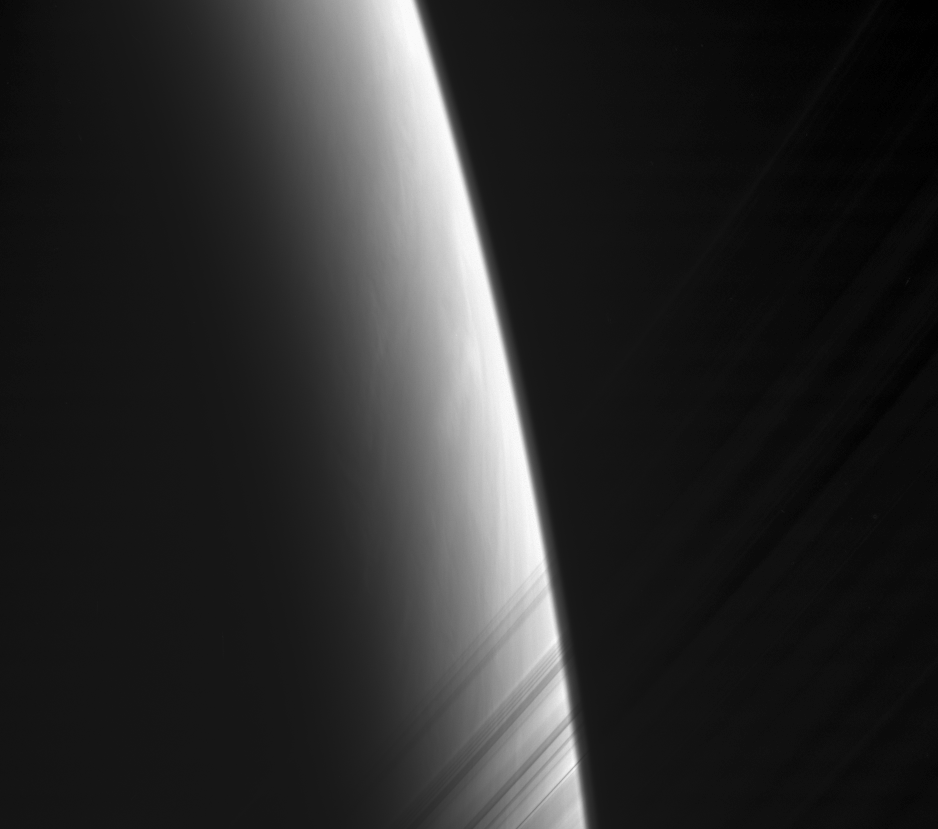

Toward Morning

The Cassini spacecraft looks toward daybreak on Saturn through the delicate strands of the C ring. Some structure and contrast is visible in the clouds far below.

This view looks toward the unlit side of the rings from about 18 degrees above the ringplane.

The image was taken with the Cassini spacecraft narrow-angle camera using a spectral filter sensitive to wavelengths of infrared light centered at 862 nanometers. The view was acquired on Nov. 4, 2006 at a distance of approximately 1.7 million kilometers (1 million miles) from Saturn and at a Sun-Saturn-spacecraft, or phase, angle of 162 degrees. Image scale is 10 kilometers (6 miles) per pixel.

The Cassini-Huygens mission is a cooperative project of NASA, the European Space Agency and the Italian Space Agency. The Jet Propulsion Laboratory, a division of the California Institute of Technology in Pasadena, manages the mission for NASA’s Science Mission Directorate, Washington, D.C. The Cassini orbiter and its two onboard cameras were designed, developed and assembled at JPL. The imaging operations center is based at the Space Science Institute in Boulder, Colo.

Credit: NASA/JPL/Space Science Institute